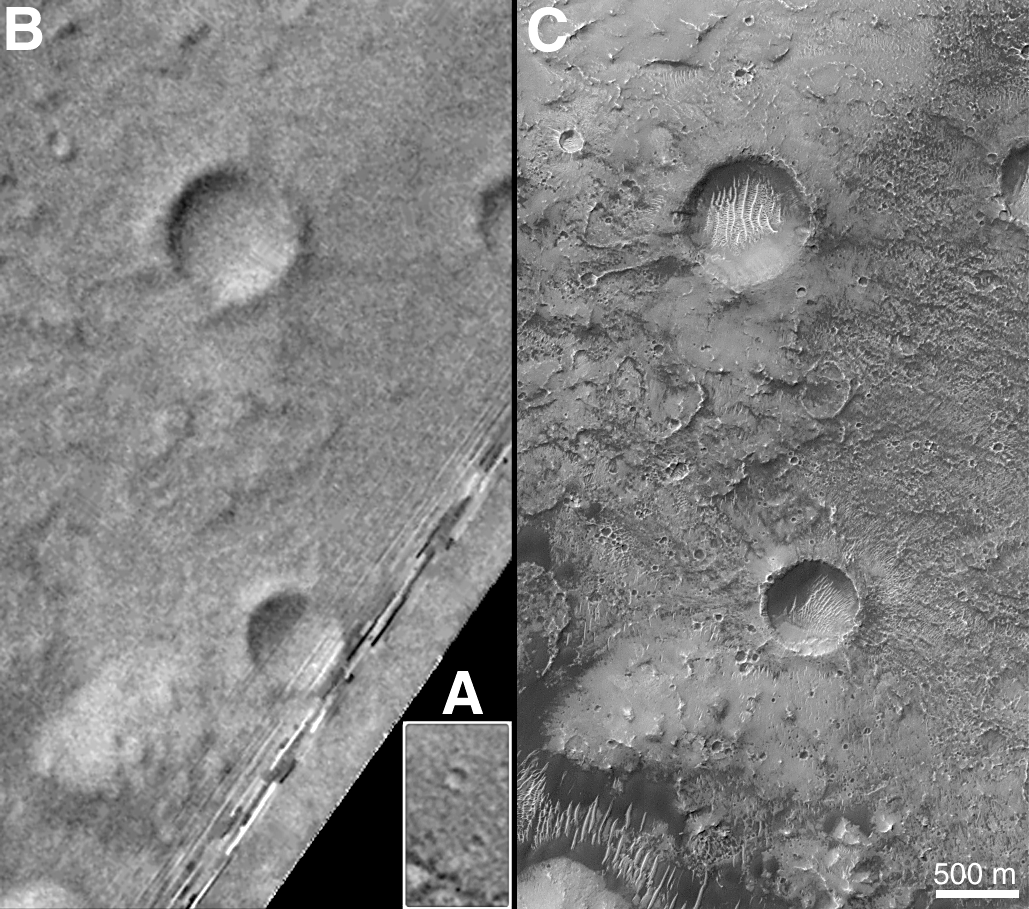

The Martian Prime Meridian — Longitude “Zero”

On Earth, the longitude of the Royal Observatory in Greenwich, England is defined as the “prime meridian,” or the zero point of longitude. Locations on Earth are measured in degrees east or west from this position. The prime meridian was defined by international agreement in 1884 as the position of the large “transit circle,” a telescope in the Observatory’s Meridian Building. The transit circle was built by Sir George Biddell Airy, the 7th Astronomer Royal, in 1850. (While visual observations with transits were the basis of navigation until the space age, it is interesting to note that the current definition of the prime meridian is in reference to orbiting satellites and Very Long Baseline Interferometry (VLBI) measurements of distant radio sources such as quasars. This “International Reference Meridian” is now about 100 meters east of the Airy Transit at Greenwich.)

For Mars, the prime meridian was first defined by the German astronomers W. Beer and J. H. Mädler in 1830-32. They used a small circular feature, which they designated “a,” as a reference point to determine the rotation period of the planet. The Italian astronomer G. V. Schiaparelli, in his 1877 map of Mars, used this feature as the zero point of longitude. It was subsequently named Sinus Meridiani (“Middle Bay”) by Camille Flammarion.

When Mariner 9 mapped the planet at about 1 kilometer (0.62 mile) resolution in 1972, an extensive “control net” of locations was computed by Merton Davies of the RAND Corporation. Davies designated a 0.5-kilometer-wide crater (0.3 miles wide), subsequently named “Airy-0” (within the large crater Airy in Sinus Meridiani) as the longitude zero point. (Airy, of course, was named to commemorate the builder of the Greenwich transit.) This crater was imaged once by Mariner 9 (the 3rd picture taken on its 533rd orbit, 533B03) and once by the Viking 1 orbiter in 1978 (the 46th image on that spacecraft’s 746th orbit, 746A46), and these two images were the basis of the martian longitude system for the rest of the 20th Century.

The Mars Global Surveyor (MGS) Mars Orbiter Camera (MOC) has attempted to take a picture of Airy-0 on every close overflight since the beginning of the MGS mapping mission. It is a measure of the difficulty of hitting such a small target that nine attempts were required, since the spacecraft did not pass directly over Airy-0 until almost the end of the MGS primary mission, on orbit 8280 (January 13, 2001).

In the left figure above, the outlines of the Mariner 9, Viking, and Mars Global Surveyor images are shown on a MOC wide angle context image, M23-00924. In the right figure, sections of each of the three images showing the crater Airy-0 are presented. A is a piece of the Mariner 9 image, B is from the Viking image, and C is from the MGS image. Airy-0 is the larger crater toward the top-center in each frame.

The MOC observations of Airy-0 not only provide a detailed geological close-up of this historic reference feature, they will be used to improve our knowledge of the locations of all features on Mars, which will in turn enable more precise landings on the Red Planet by future spacecraft and explorers.

Credit: NASA/JPL/MSSS